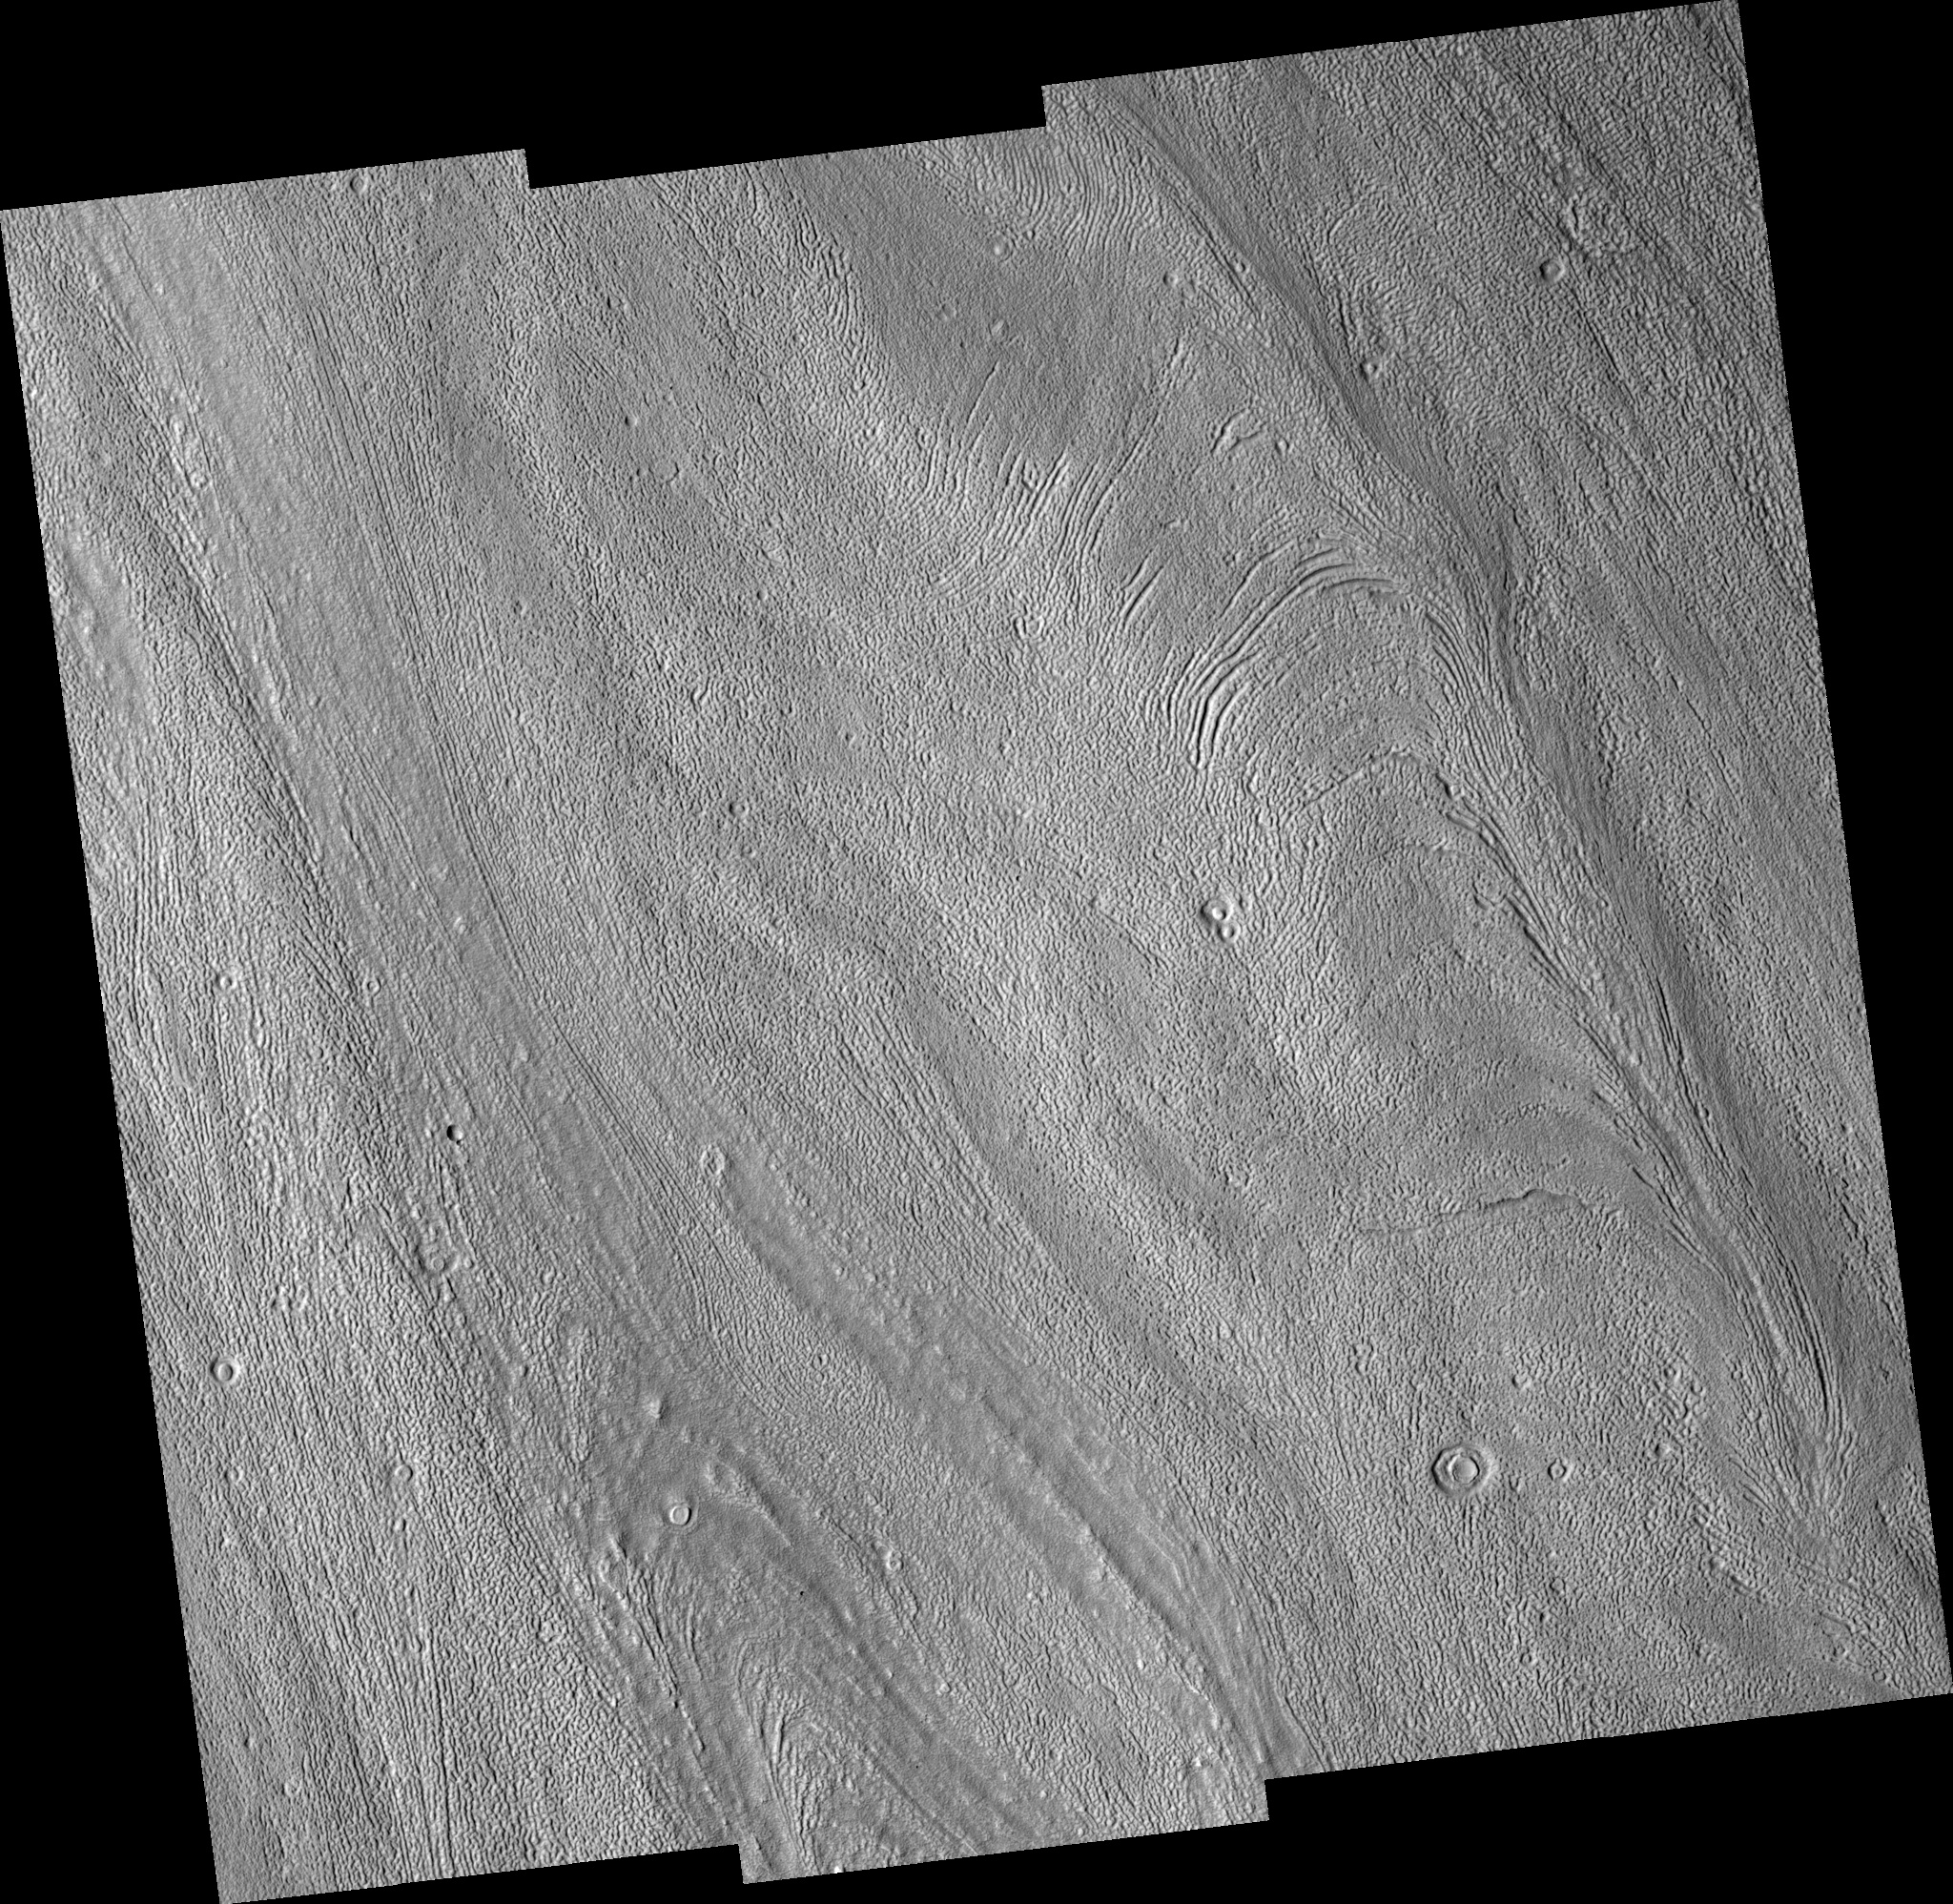

Fretted Terrain Valleys

Image PSP_001334_2215 was taken by the High Resolution Imaging Science Experiment (HiRISE) camera onboard the Mars Reconnaissance Orbiter spacecraft on November 8, 2006. The complete image is centered at 41.0 degrees latitude, 12.1 degrees East longitude. The range to the target site was 298.0 km (186.2 miles). At this distance the image scale ranges from 29.8 cm/pixel (with 1 x 1 binning) to 119.2 cm/pixel (with 4 x 4 binning). The image shown here has been map-projected to 25 cm/pixel and north is up. The image was taken at a local Mars time of 3:19 PM and the scene is illuminated from the west with a solar incidence angle of 48 degrees, thus the sun was about 42 degrees above the horizon. At a solar longitude of 132.3 degrees, the season on Mars is Northern Summer.

NASA’s Jet Propulsion Laboratory, a division of the California Institute of Technology in Pasadena, manages the Mars Reconnaissance Orbiter for NASA’s Science Mission Directorate, Washington. Lockheed Martin Space Systems, Denver, is the prime contractor for the project and built the spacecraft. The High Resolution Imaging Science Experiment is operated by the University of Arizona, Tucson, and the instrument was built by Ball Aerospace and Technology Corp., Boulder, Colo.

Credit: NASA/JPL/Univ. of Arizona